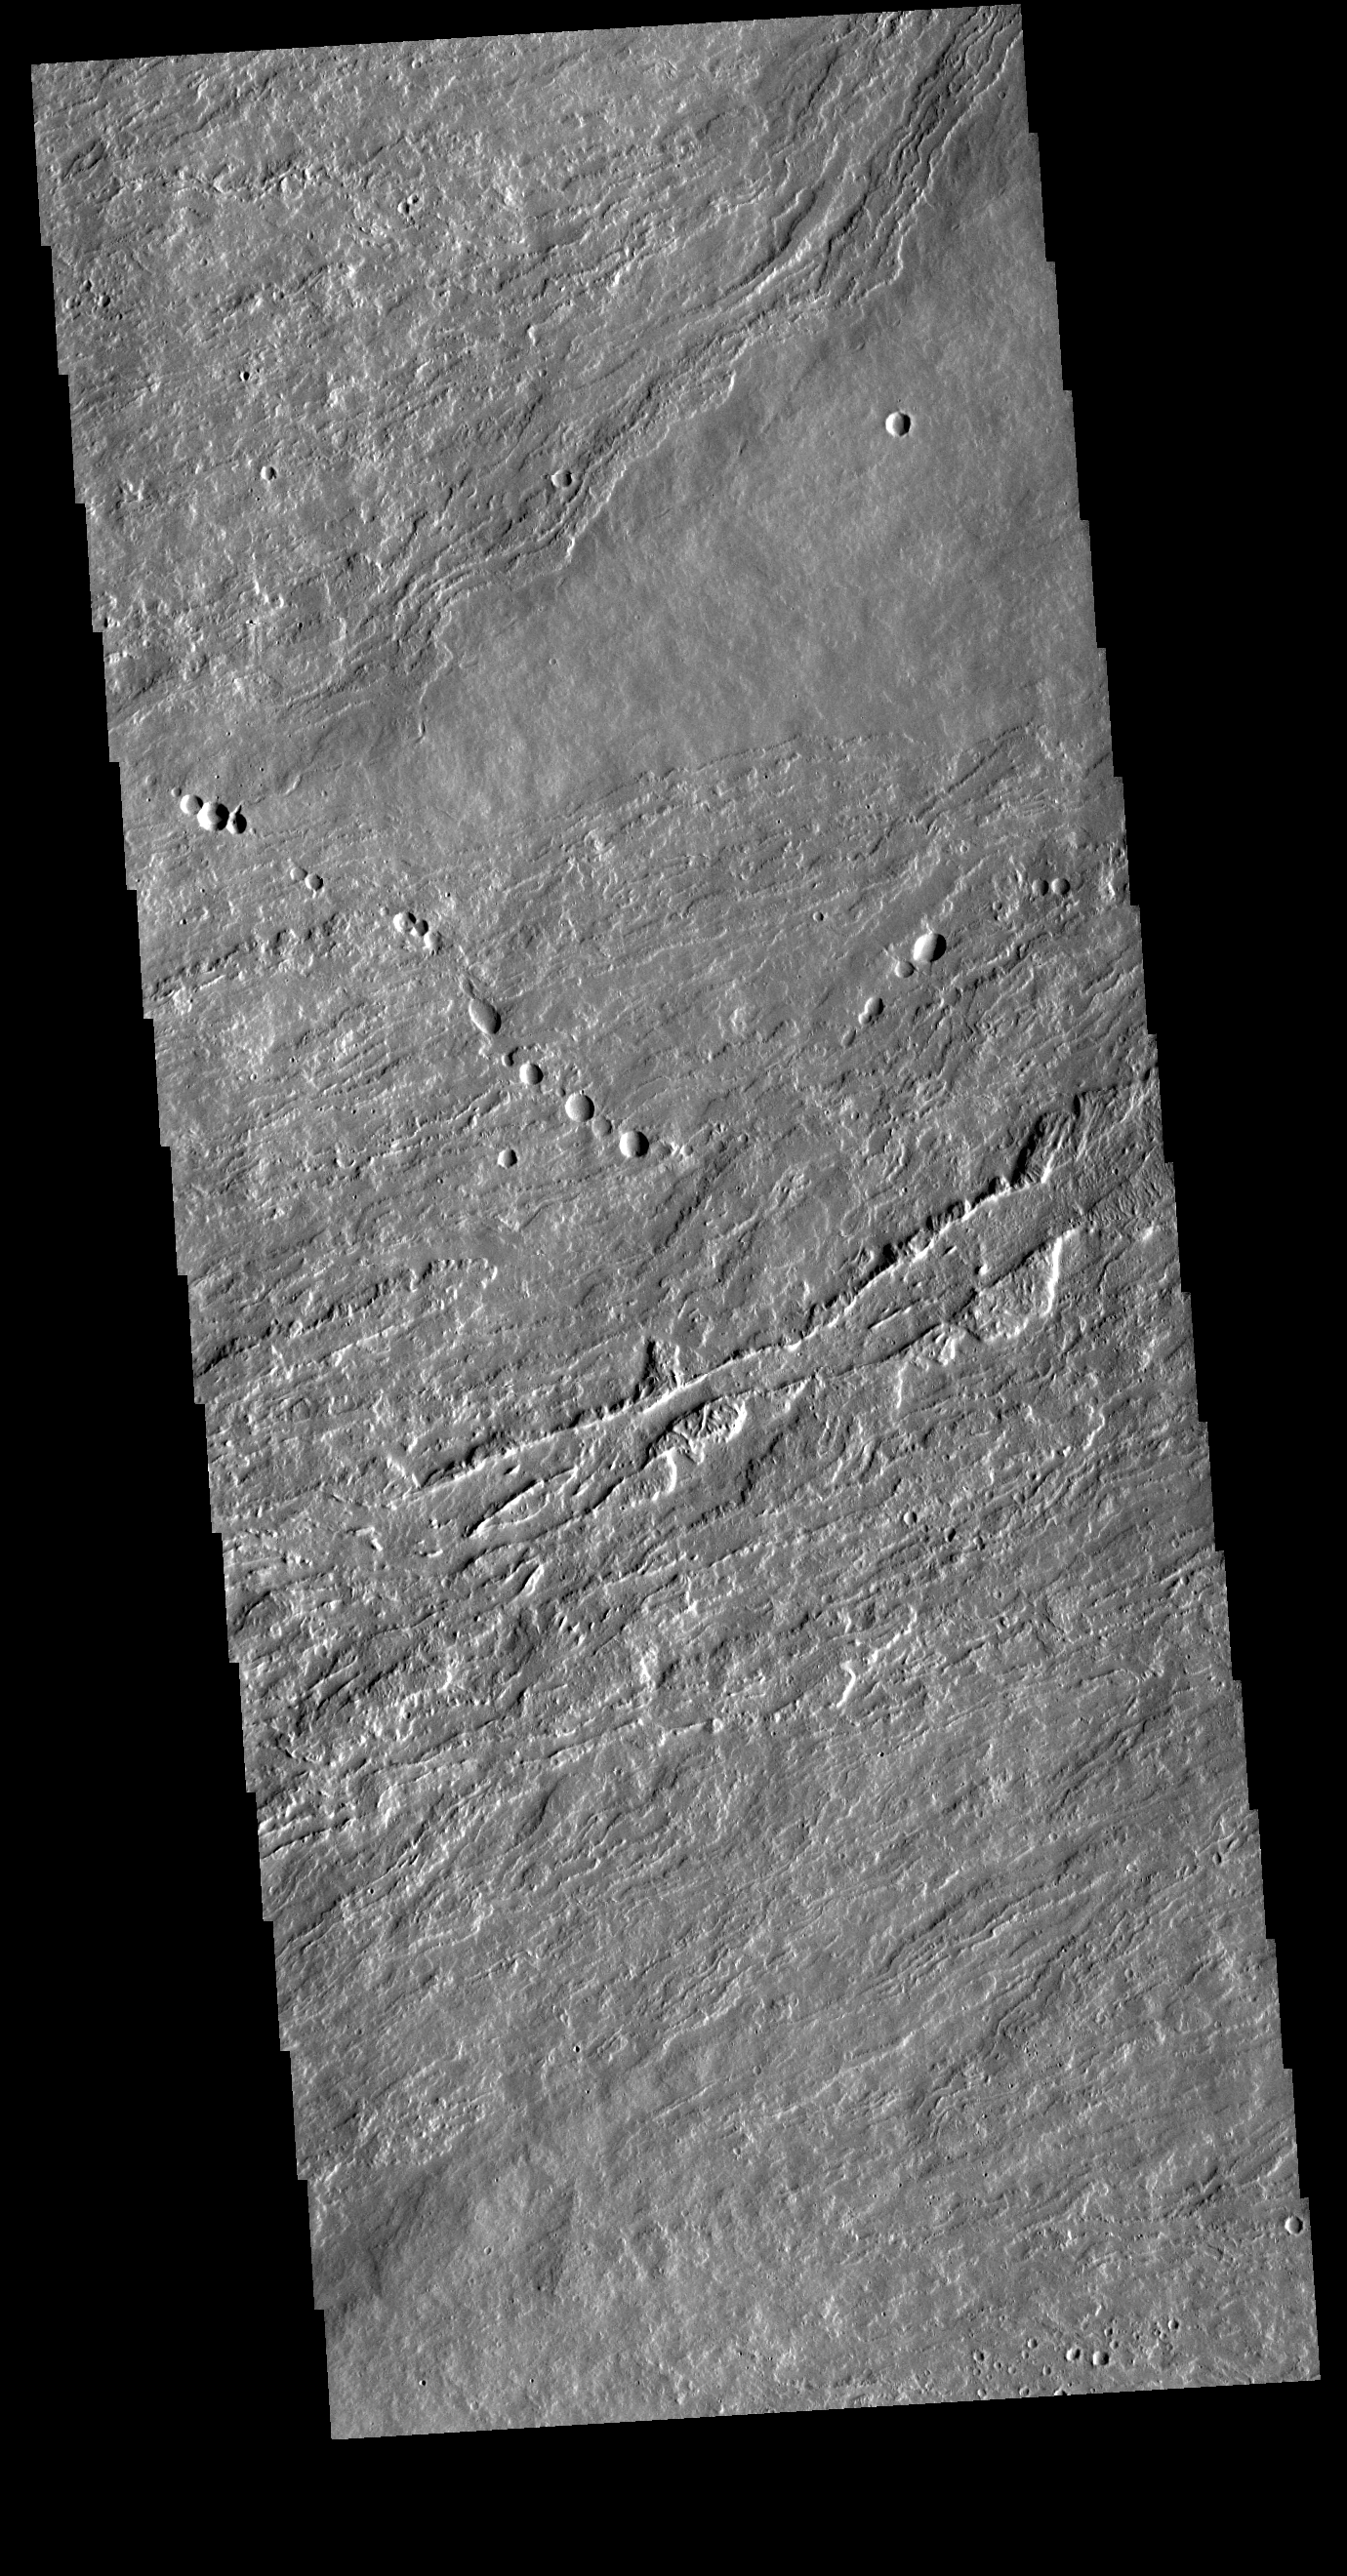

Olympus Mons Lava Flows

Today’s VIS image shows flank flows on the east side of Olympus Mons. Olympus Mons stands 26 km (16 miles) above the surrounding plains, which is three times taller than Mt. Everest, and is the tallest volcano in the solar system. Olympus Mons is also wider (585 km, 363 miles) than the state of Arizona. Although these are impressive dimensions an astronaut would find walking these slopes easy, as they are typically only 2 to 5 degrees. This image contains numerous lava flows, leveed lava channels, and a series of round depressions thought to be where the roof of a lava tube has collapsed into the underlying void.

Credit: NASA/JPL-Caltech/ASU